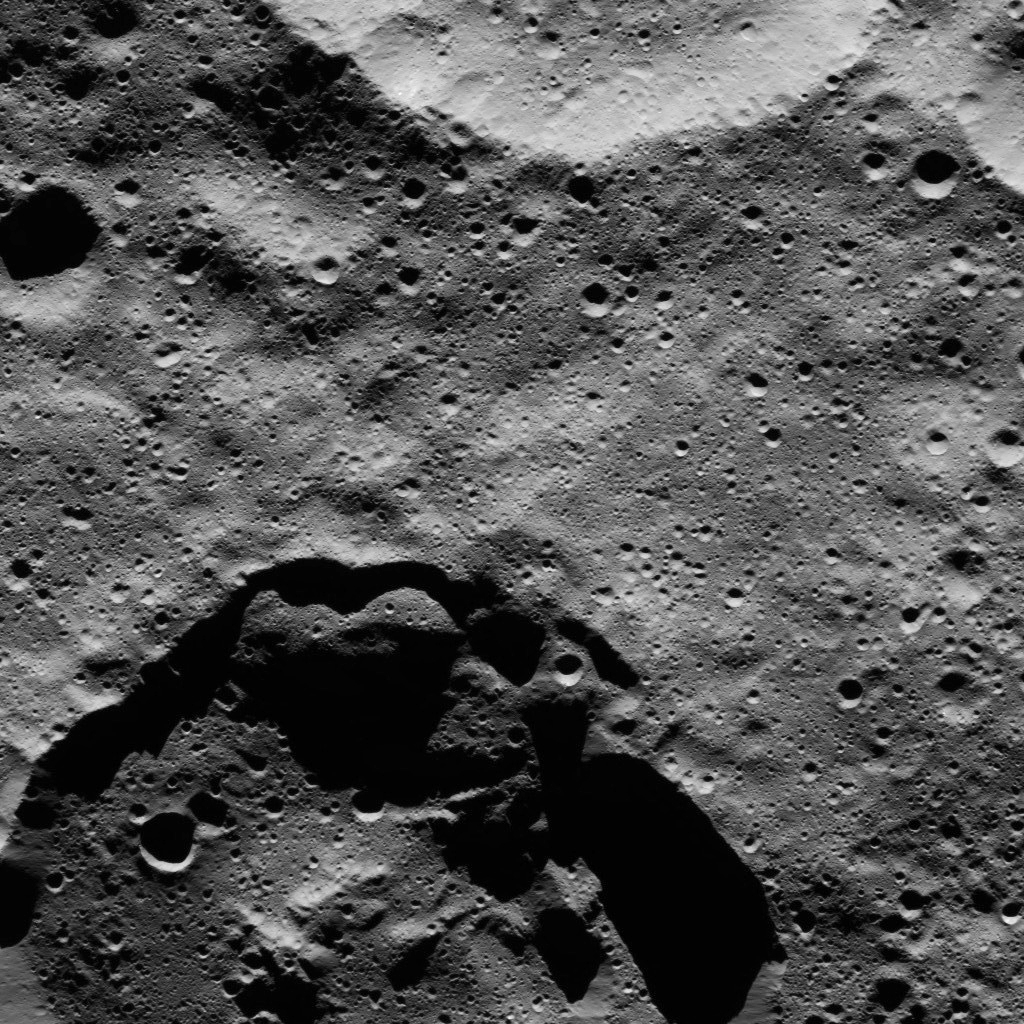

Dawn LAMO Image 86

This view from NASA’s Dawn spacecraft shows two medium-sized craters at high northern latitudes on Ceres.

The view is centered at approximately 76 degrees north latitude and 165 degrees east longitude. Dawn took this image on March 23, 2016, in its low-altitude mapping orbit, at a distance of about 240 miles (385 kilometers) above the surface. The image resolution is 120 feet (35 meters) per pixel.

Dawn’s mission is managed by JPL for NASA’s Science Mission Directorate in Washington. Dawn is a project of the directorate’s Discovery Program, managed by NASA’s Marshall Space Flight Center in Huntsville, Alabama. UCLA is responsible for overall Dawn mission science. Orbital ATK, Inc., in Dulles, Virginia, designed and built the spacecraft. The German Aerospace Center, the Max Planck Institute for Solar System Research, the Italian Space Agency and the Italian National Astrophysical Institute are international partners on the mission team.

Credit: NASA/JPL-Caltech/UCLA/MPS/DLR/IDA